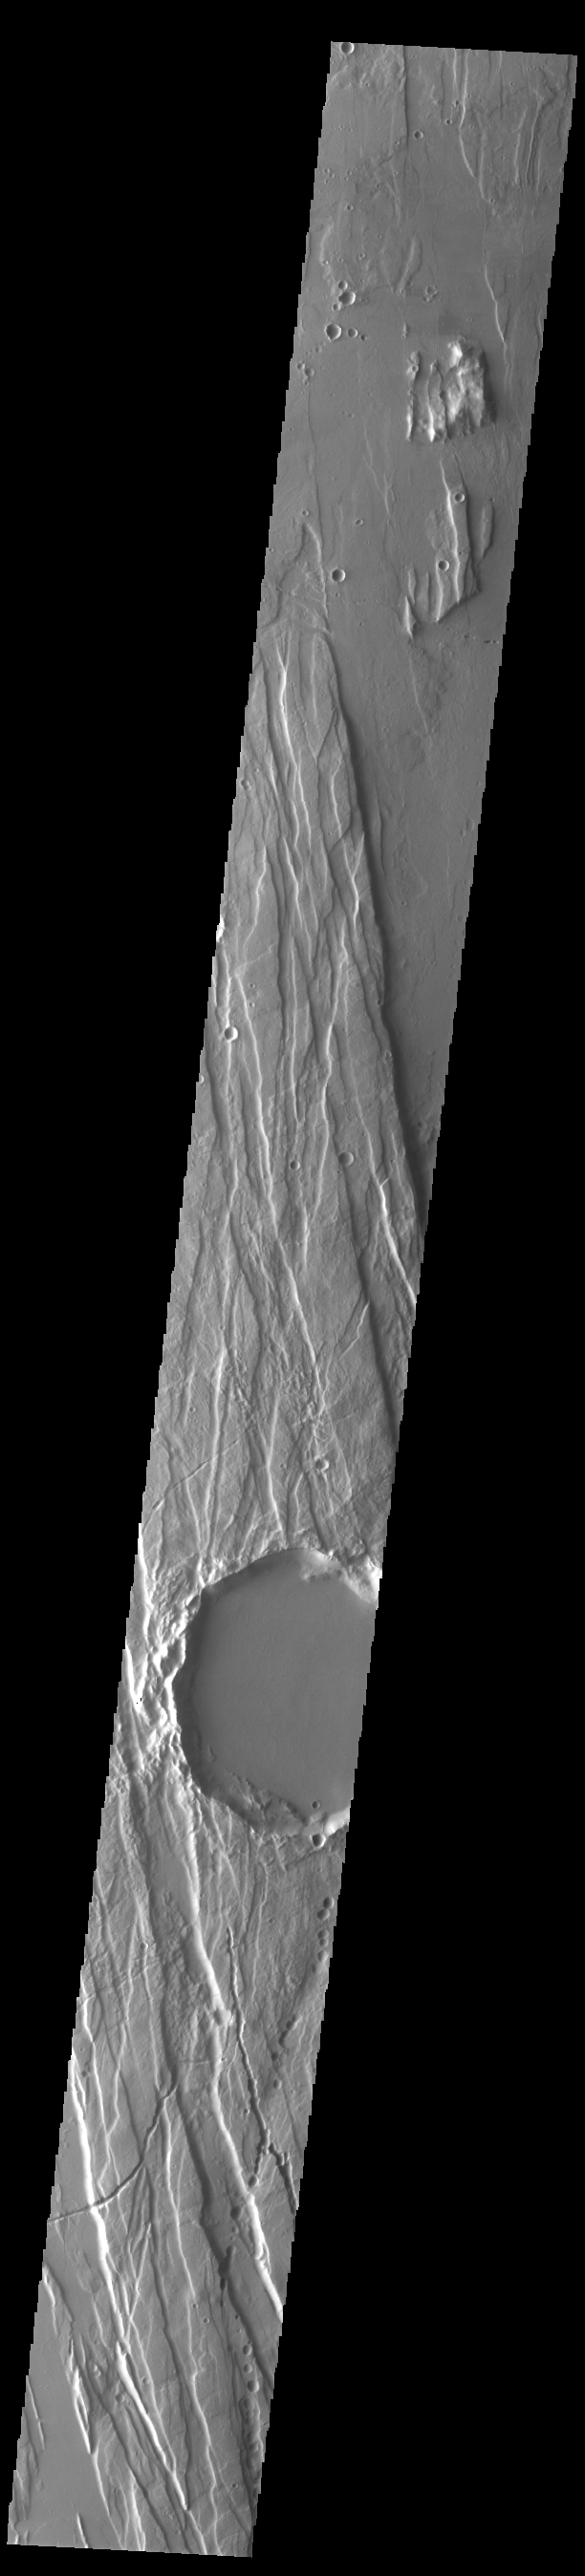

Ceraunius Fossae

This VIS image shows part of Cerunius Fossae. The linear depressions are fault bounded features called graben. Graben are formed by extension of the crust and faulting. When large amounts of pressure or tension are applied to rocks on timescales that are fast enough that the rock cannot respond by deforming, the rock breaks along faults. In the case of a graben, two parallel faults are formed by extension of the crust and the rock in between the faults drops downward into the space created by the extension. Numerous sets of graben are visible in this THEMIS image, trending from north-northeast to south-southwest. Because the faults defining the graben are formed perpendicular to the direction of the applied stress, we know that extensional forces were pulling the crust apart in the north-northeast/south-southwest direction.

Credit: NASA/JPL-Caltech/ASU